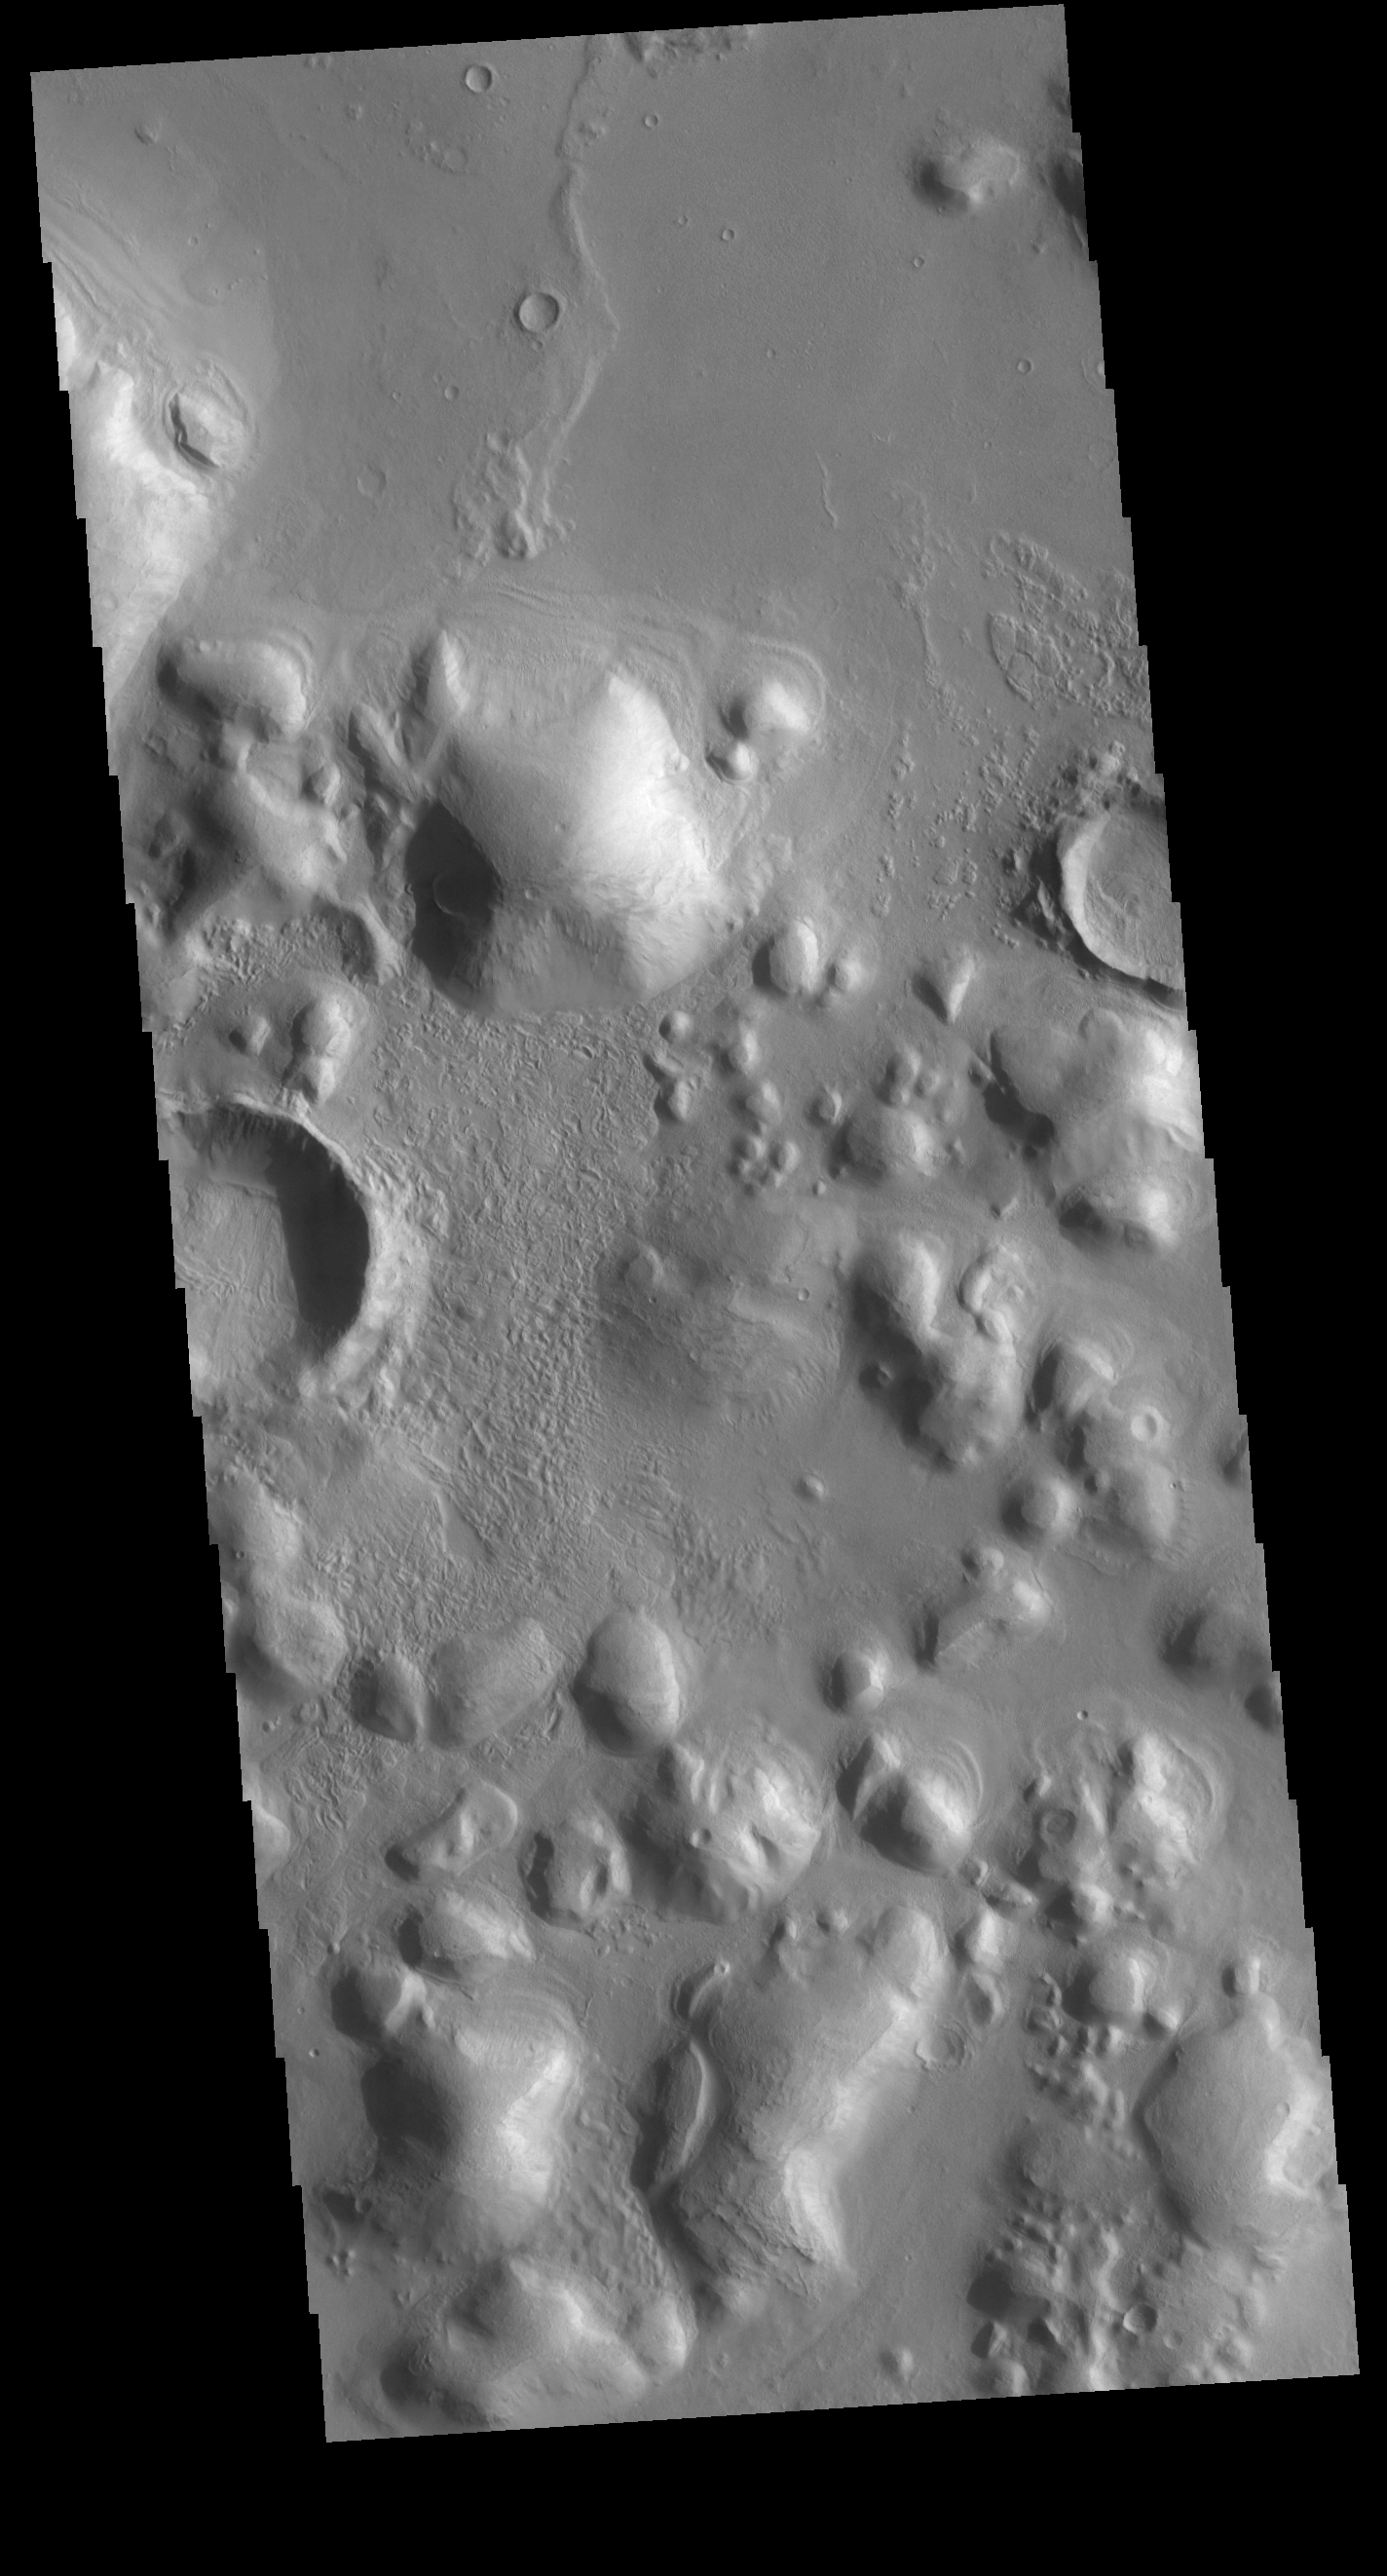

Arcadia Planitia Hills

The rounded hills in this VIS image are located in Arcadia Planitia. Broad linear ridges and groups of hills in this region are part of Phlegra Dorsa (ridges) and Phlegra Montes (hills).

Credit: NASA/JPL-Caltech/ASU